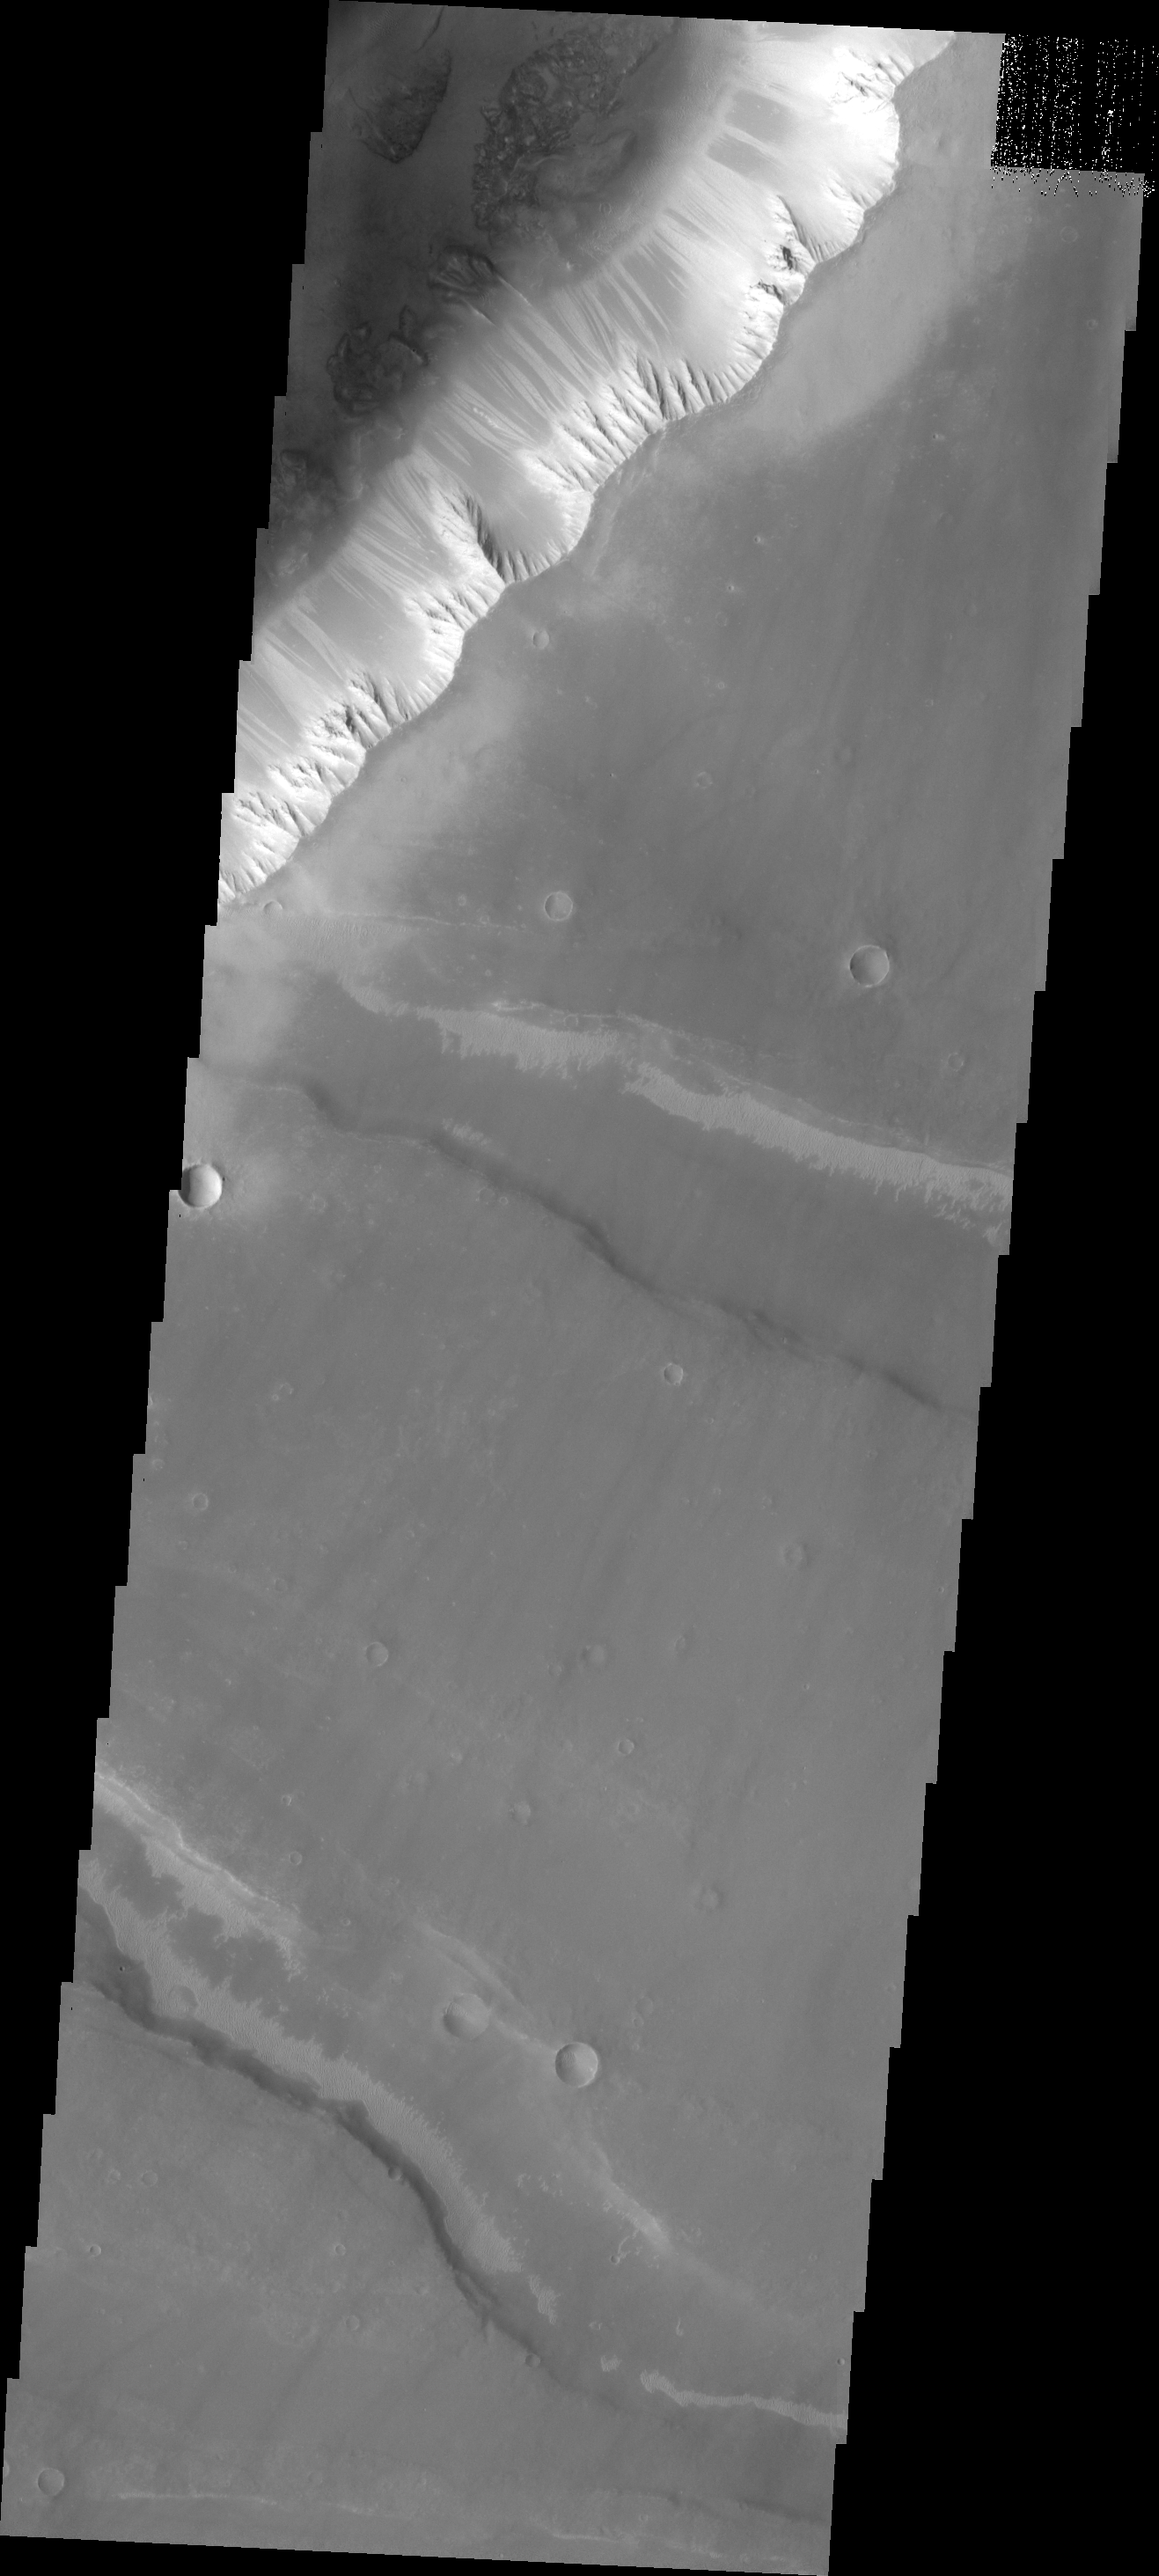

Landslides

The landslides in this VIS image occur along the eastern cliff of one of the many graben that make up Noctis Labyrinthus.

Image information: VIS instrument. Latitude -10.7N, Longitude 265.0E. 18 meter/pixel resolution.

Please see the THEMIS Data Citation Note for details on crediting THEMIS images.

Note: this THEMIS visual image has not been radiometrically nor geometrically calibrated for this preliminary release. An empirical correction has been performed to remove instrumental effects. A linear shift has been applied in the cross-track and down-track direction to approximate spacecraft and planetary motion. Fully calibrated and geometrically projected images will be released through the Planetary Data System in accordance with Project policies at a later time.

NASA’s Jet Propulsion Laboratory manages the 2001 Mars Odyssey mission for NASA’s Office of Space Science, Washington, D.C. The Thermal Emission Imaging System (THEMIS) was developed by Arizona State University, Tempe, in collaboration with Raytheon Santa Barbara Remote Sensing. The THEMIS investigation is led by Dr. Philip Christensen at Arizona State University. Lockheed Martin Astronautics, Denver, is the prime contractor for the Odyssey project, and developed and built the orbiter. Mission operations are conducted jointly from Lockheed Martin and from JPL, a division of the California Institute of Technology in Pasadena.

Credit: NASA/JPL/ASU